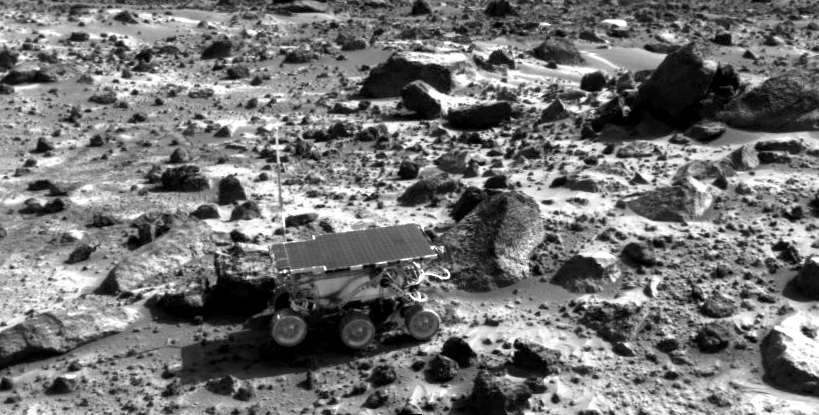

Sojourner Sits Near “Rock Garden”

The Mars Pathfinder Rover Sojourner images by the Imager for Mars Pathfinder as it nears the rock “Wedge.” Part of the Rock Garden is visible in the upper right of the image.

Pathfinder, a low-cost Discovery mission, is the first of a new fleet of spacecraft that are planned to explore Mars over the next ten years. Mars Global Surveyor, already en route, arrives at Mars on September 11 to begin a two year orbital reconnaissance of the planet’s composition, topography, and climate. Additional orbiters and landers will follow every 26 months.

The Jet Propulsion Laboratory, Pasadena, CA, developed and manages the Mars Pathfinder mission for NASA’s Office of Space Science, Washington, D.C. JPL is an operating division of the California Institute of Technology (Caltech). The Imager for Mars Pathfinder (IMP) was developed by the University of Arizona Lunar and Planetary Laboratory under contract to JPL. Peter Smith is the Principal Investigator.

Credit: NASA/JPL-Caltech